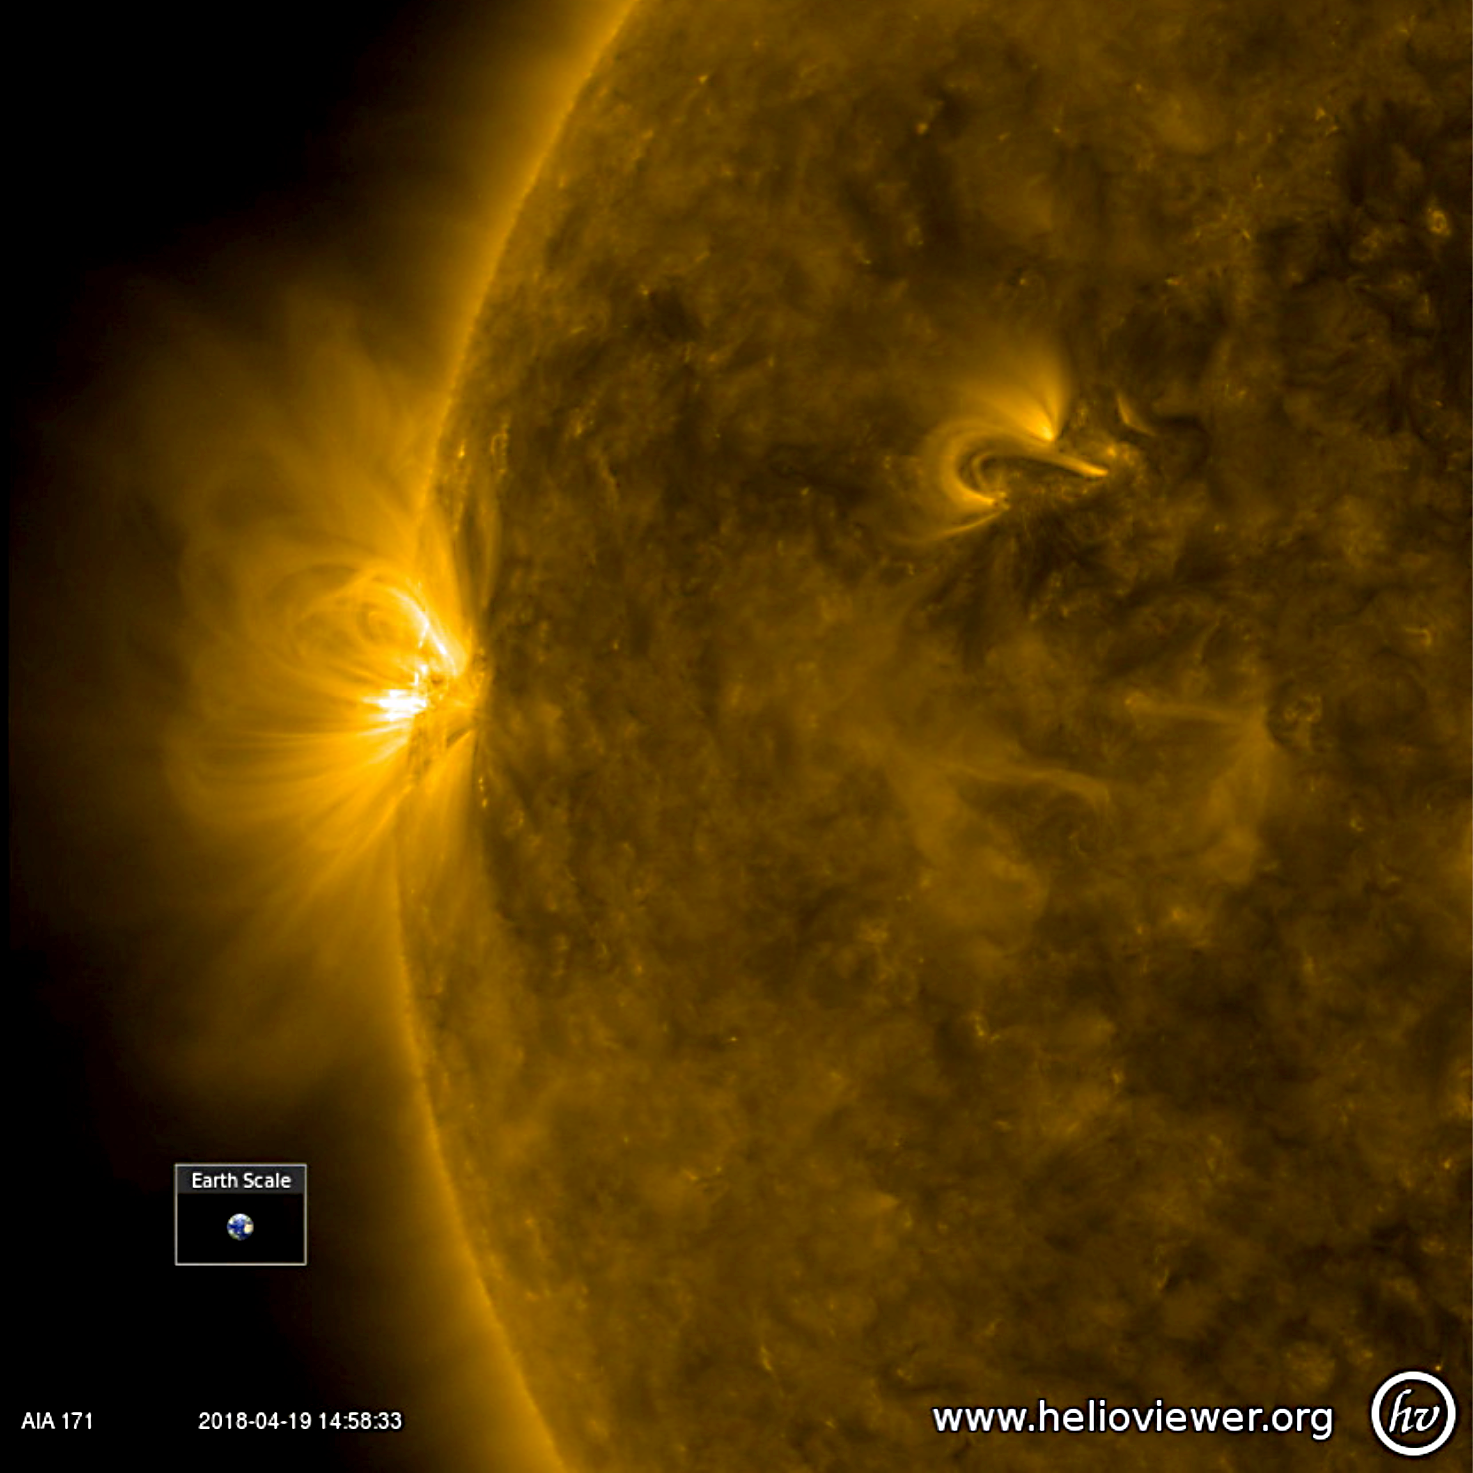

Small but Dynamic Active Region

The sun featured just one, rather small active region over the past few days, but it developed rapidly and sported a lot of magnetic activity in just one day (Apr. 11-12, 2018). The activity was observed in a wavelength of extreme ultraviolet light. The loops and twisting arches above it are evidence of magnetic forces tangling with each other. The video clip was produced using Helioviewer software.

Movies
PIA06676_AR_blossoming171_best.mp4
PIA06676_AR_blossoming171_sm.mp4

SDO is managed by NASA’s Goddard Space Flight Center, Greenbelt, Maryland, for NASA’s Science Mission Directorate, Washington. Its Atmosphere Imaging Assembly was built by the Lockheed Martin Solar Astrophysics Laboratory (LMSAL), Palo Alto, California.

Credit: NASA/GSFC/Solar Dynamics Observatory